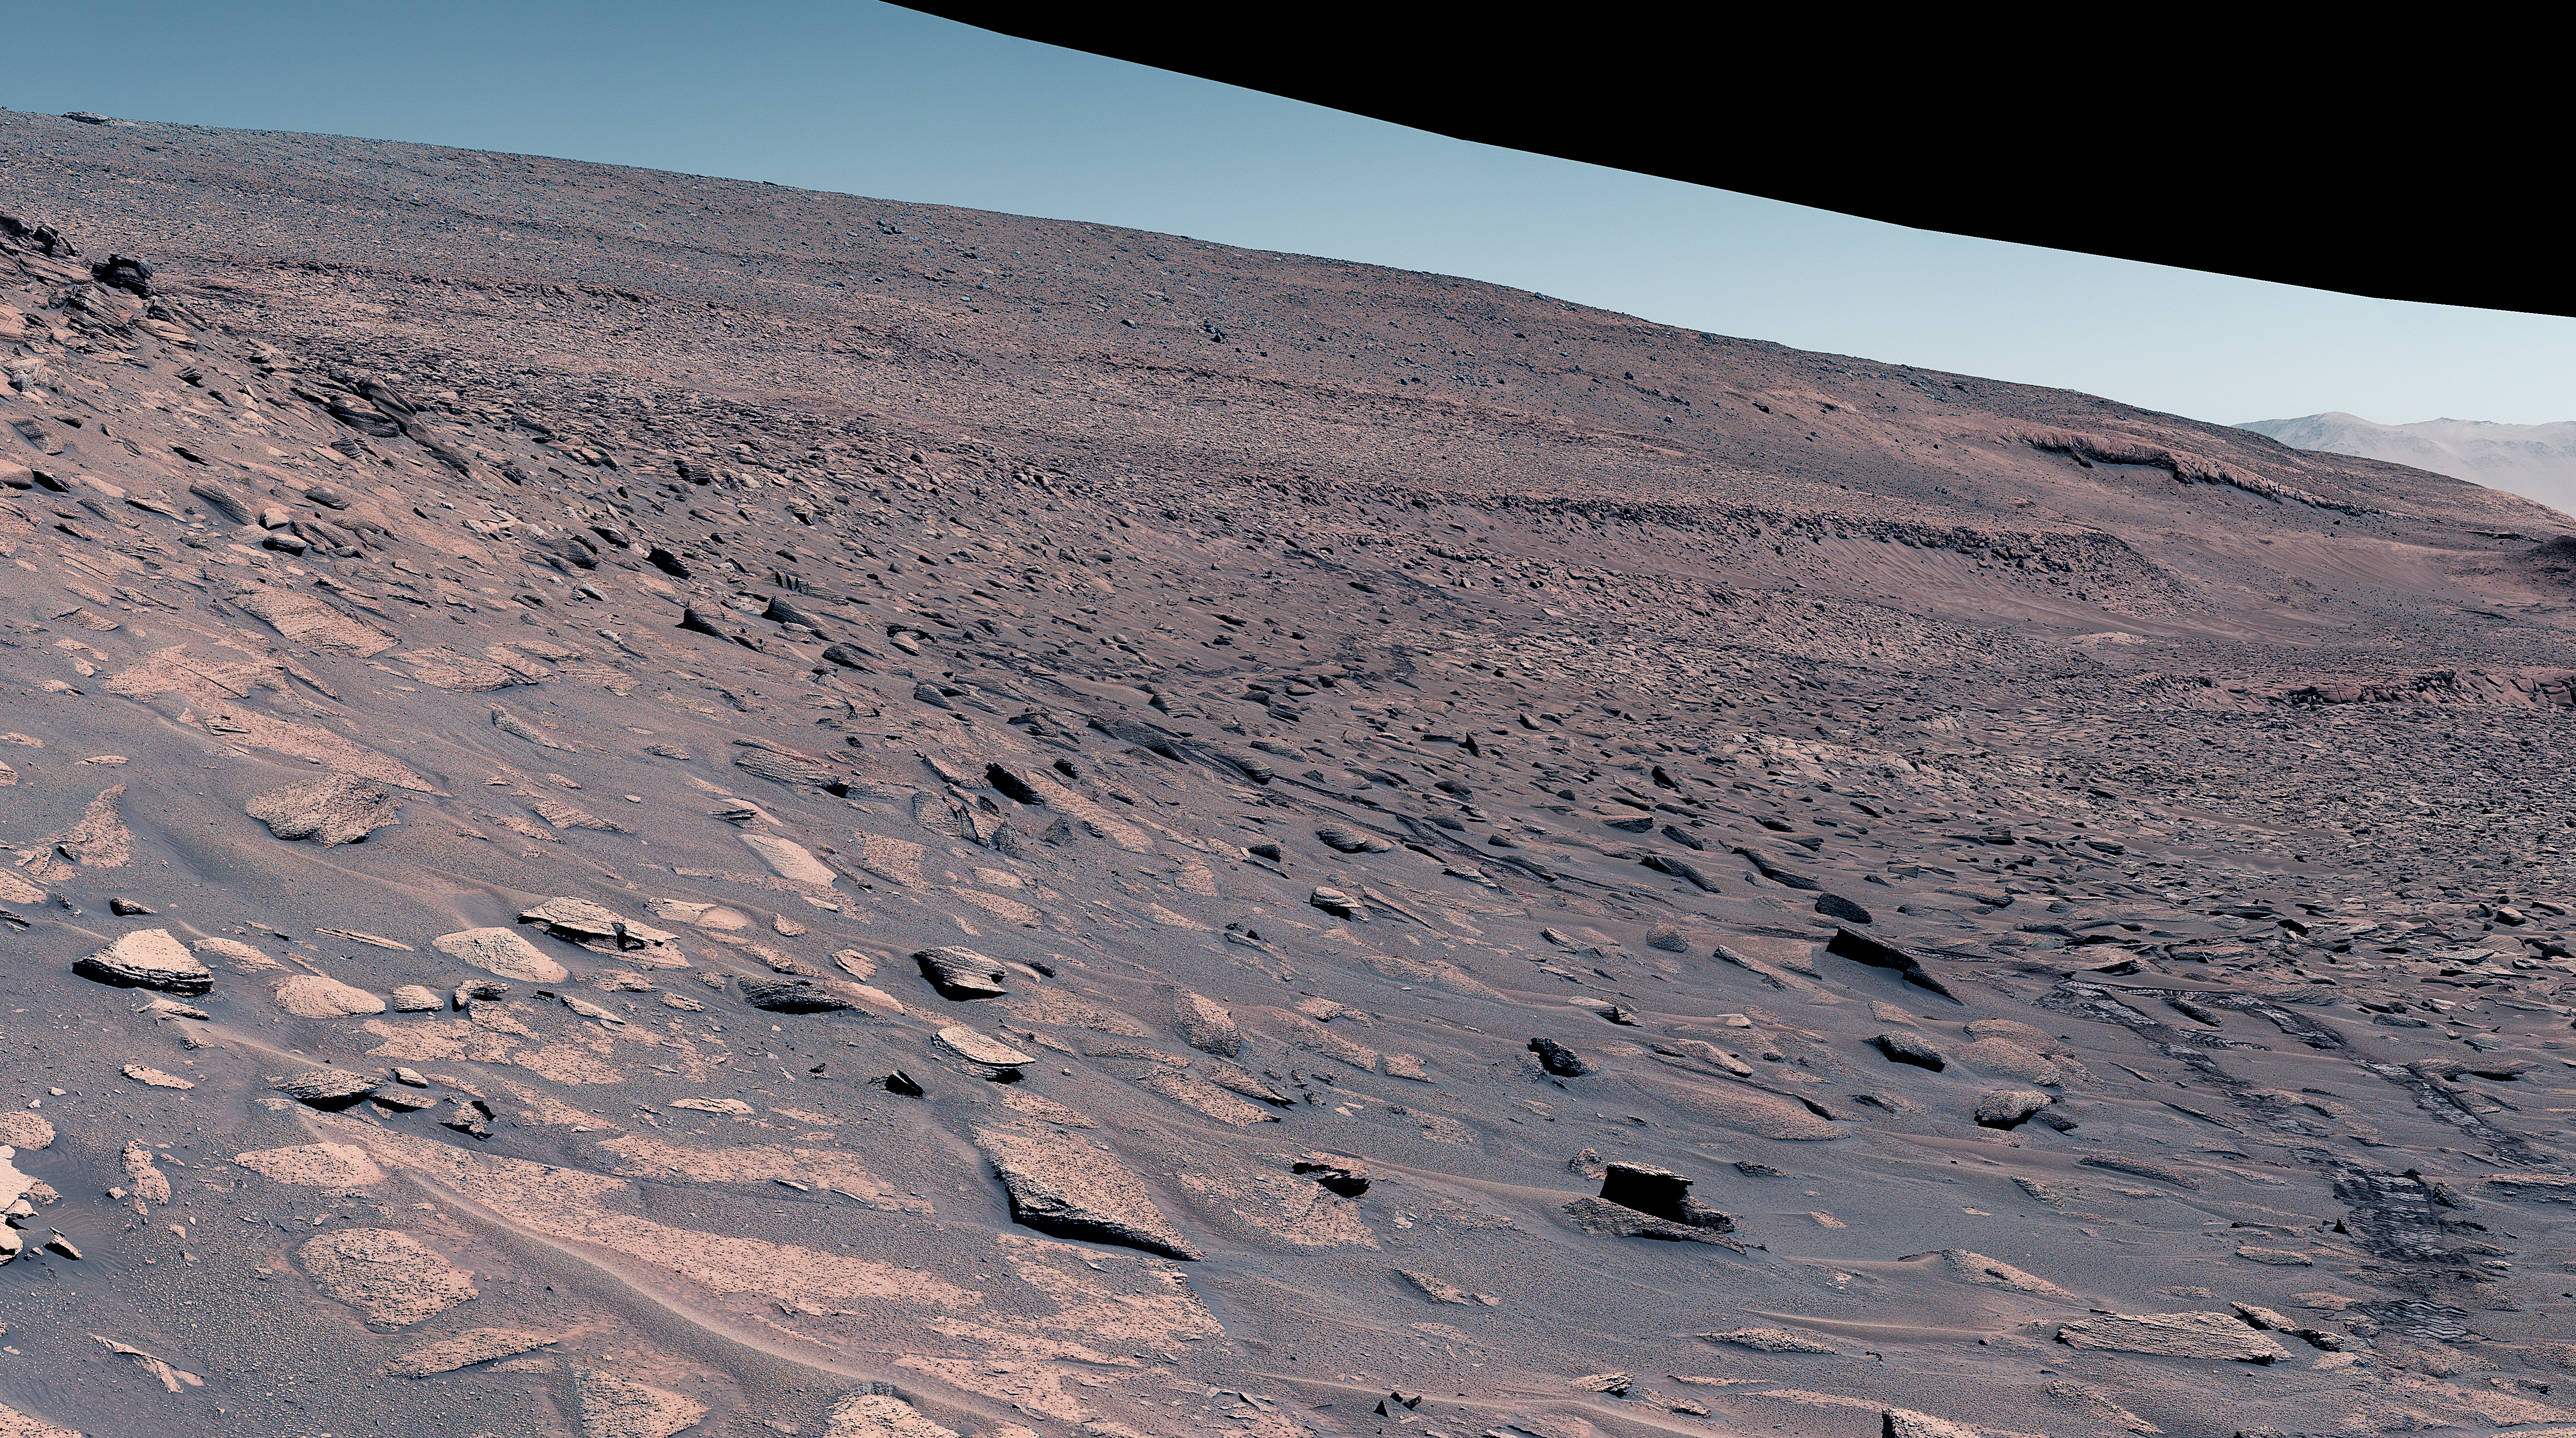

Curiosity’s Attempted Climb up a Slope

NASA’s Curiosity Mars rover attempted to climb a slope near the center of this image, but struggled due to the incline, slippery sand, and wheel-size rocks. The rover instead drove on from this area to where the incline leveled out, allowing it to crest the slope. Rover tracks can be seen in the lower right.

This mosaic is made up of 18 images that were stitched together after being sent back to Earth. The mosaic was captured on June 27, 2023, the 3,871st Martian day, or sol, of the mission. The color has been adjusted to match lighting conditions as the human eye would see them on Earth.

Figure A is the same image annotated to show the area where the rover made its climb attempt.

Curiosity was built by NASA’s Jet Propulsion Laboratory, which is managed by Caltech in Pasadena, California. JPL leads the mission on behalf of NASA’s Science Mission Directorate in Washington. Malin Space Science Systems in San Diego built and operates Mastcam.

Credit: NASA/JPL-Caltech/MSSS